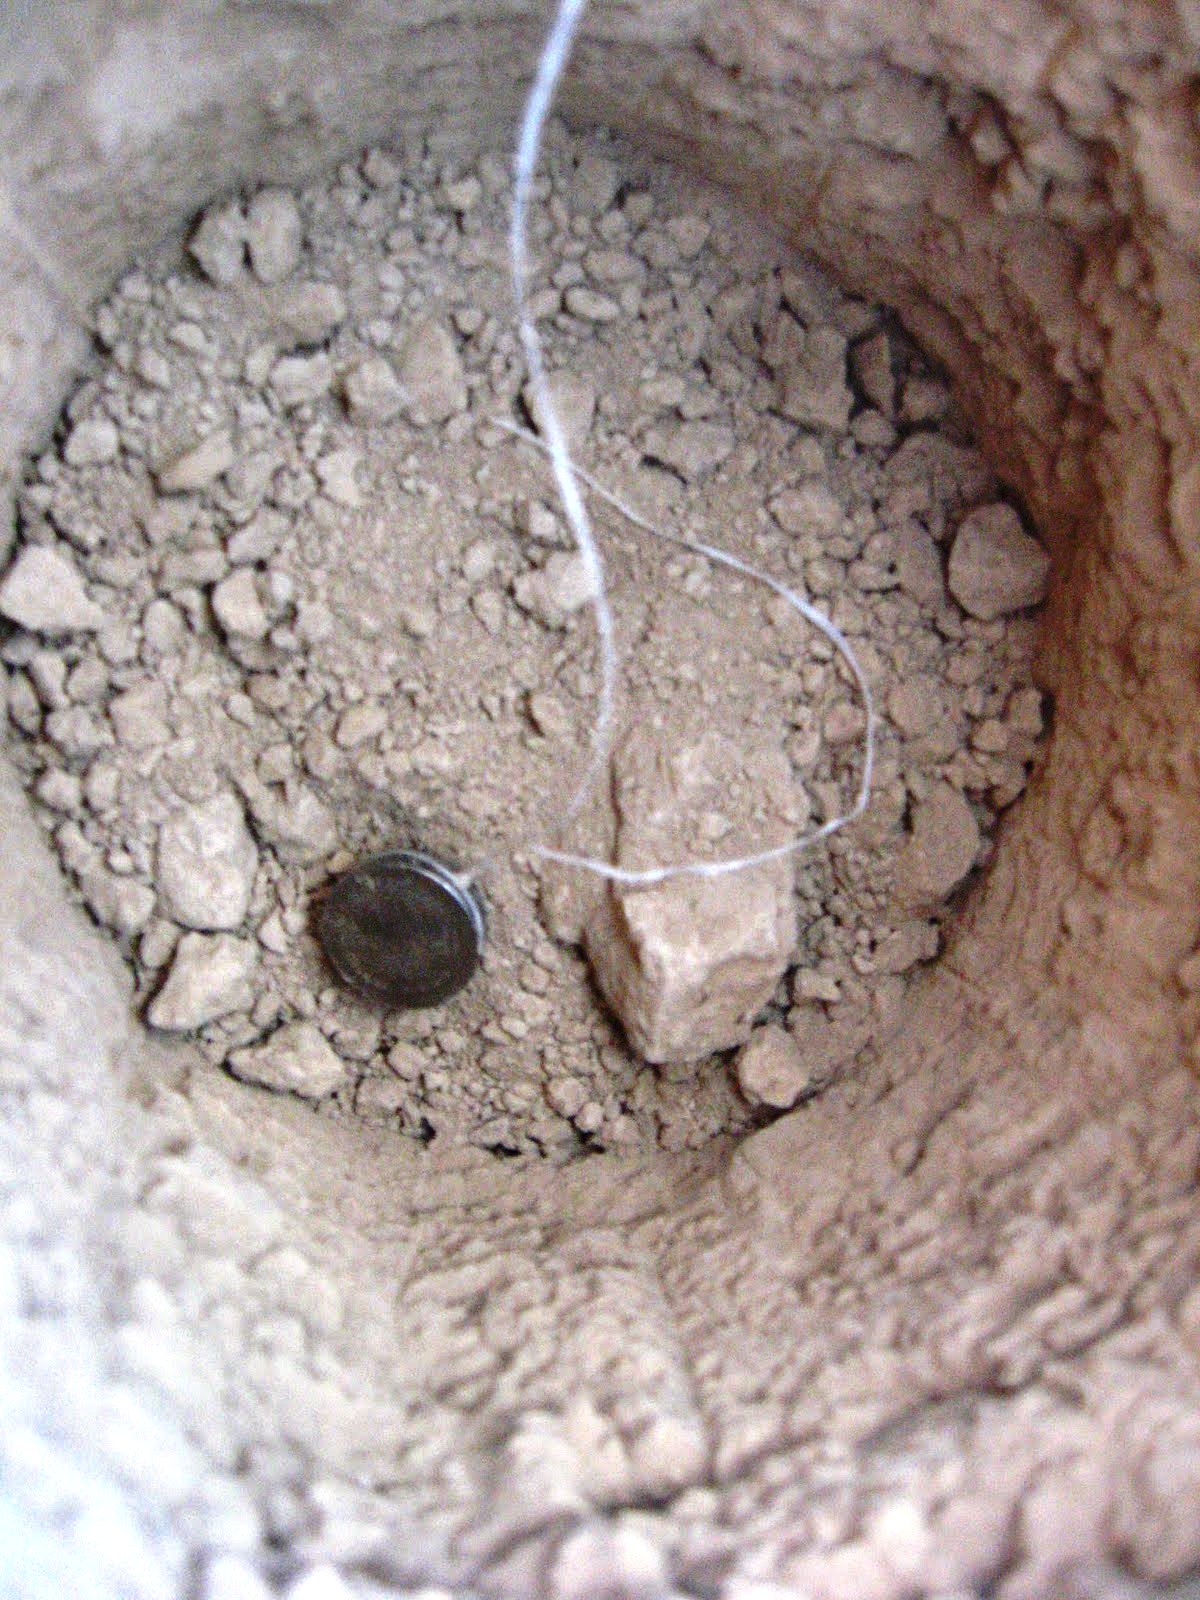

Mysterious Roving Rocks of Racetrack Playa

This is a Hygrochron sensor. Sensors were buried at different depths, to see how the temperature and moisture levels in the ground changed close to and farther from the surface. Special permission from the National Park Service is needed to dig at Racetrack Playa.

Credit: NASA/GSFC/Maggie McAdam